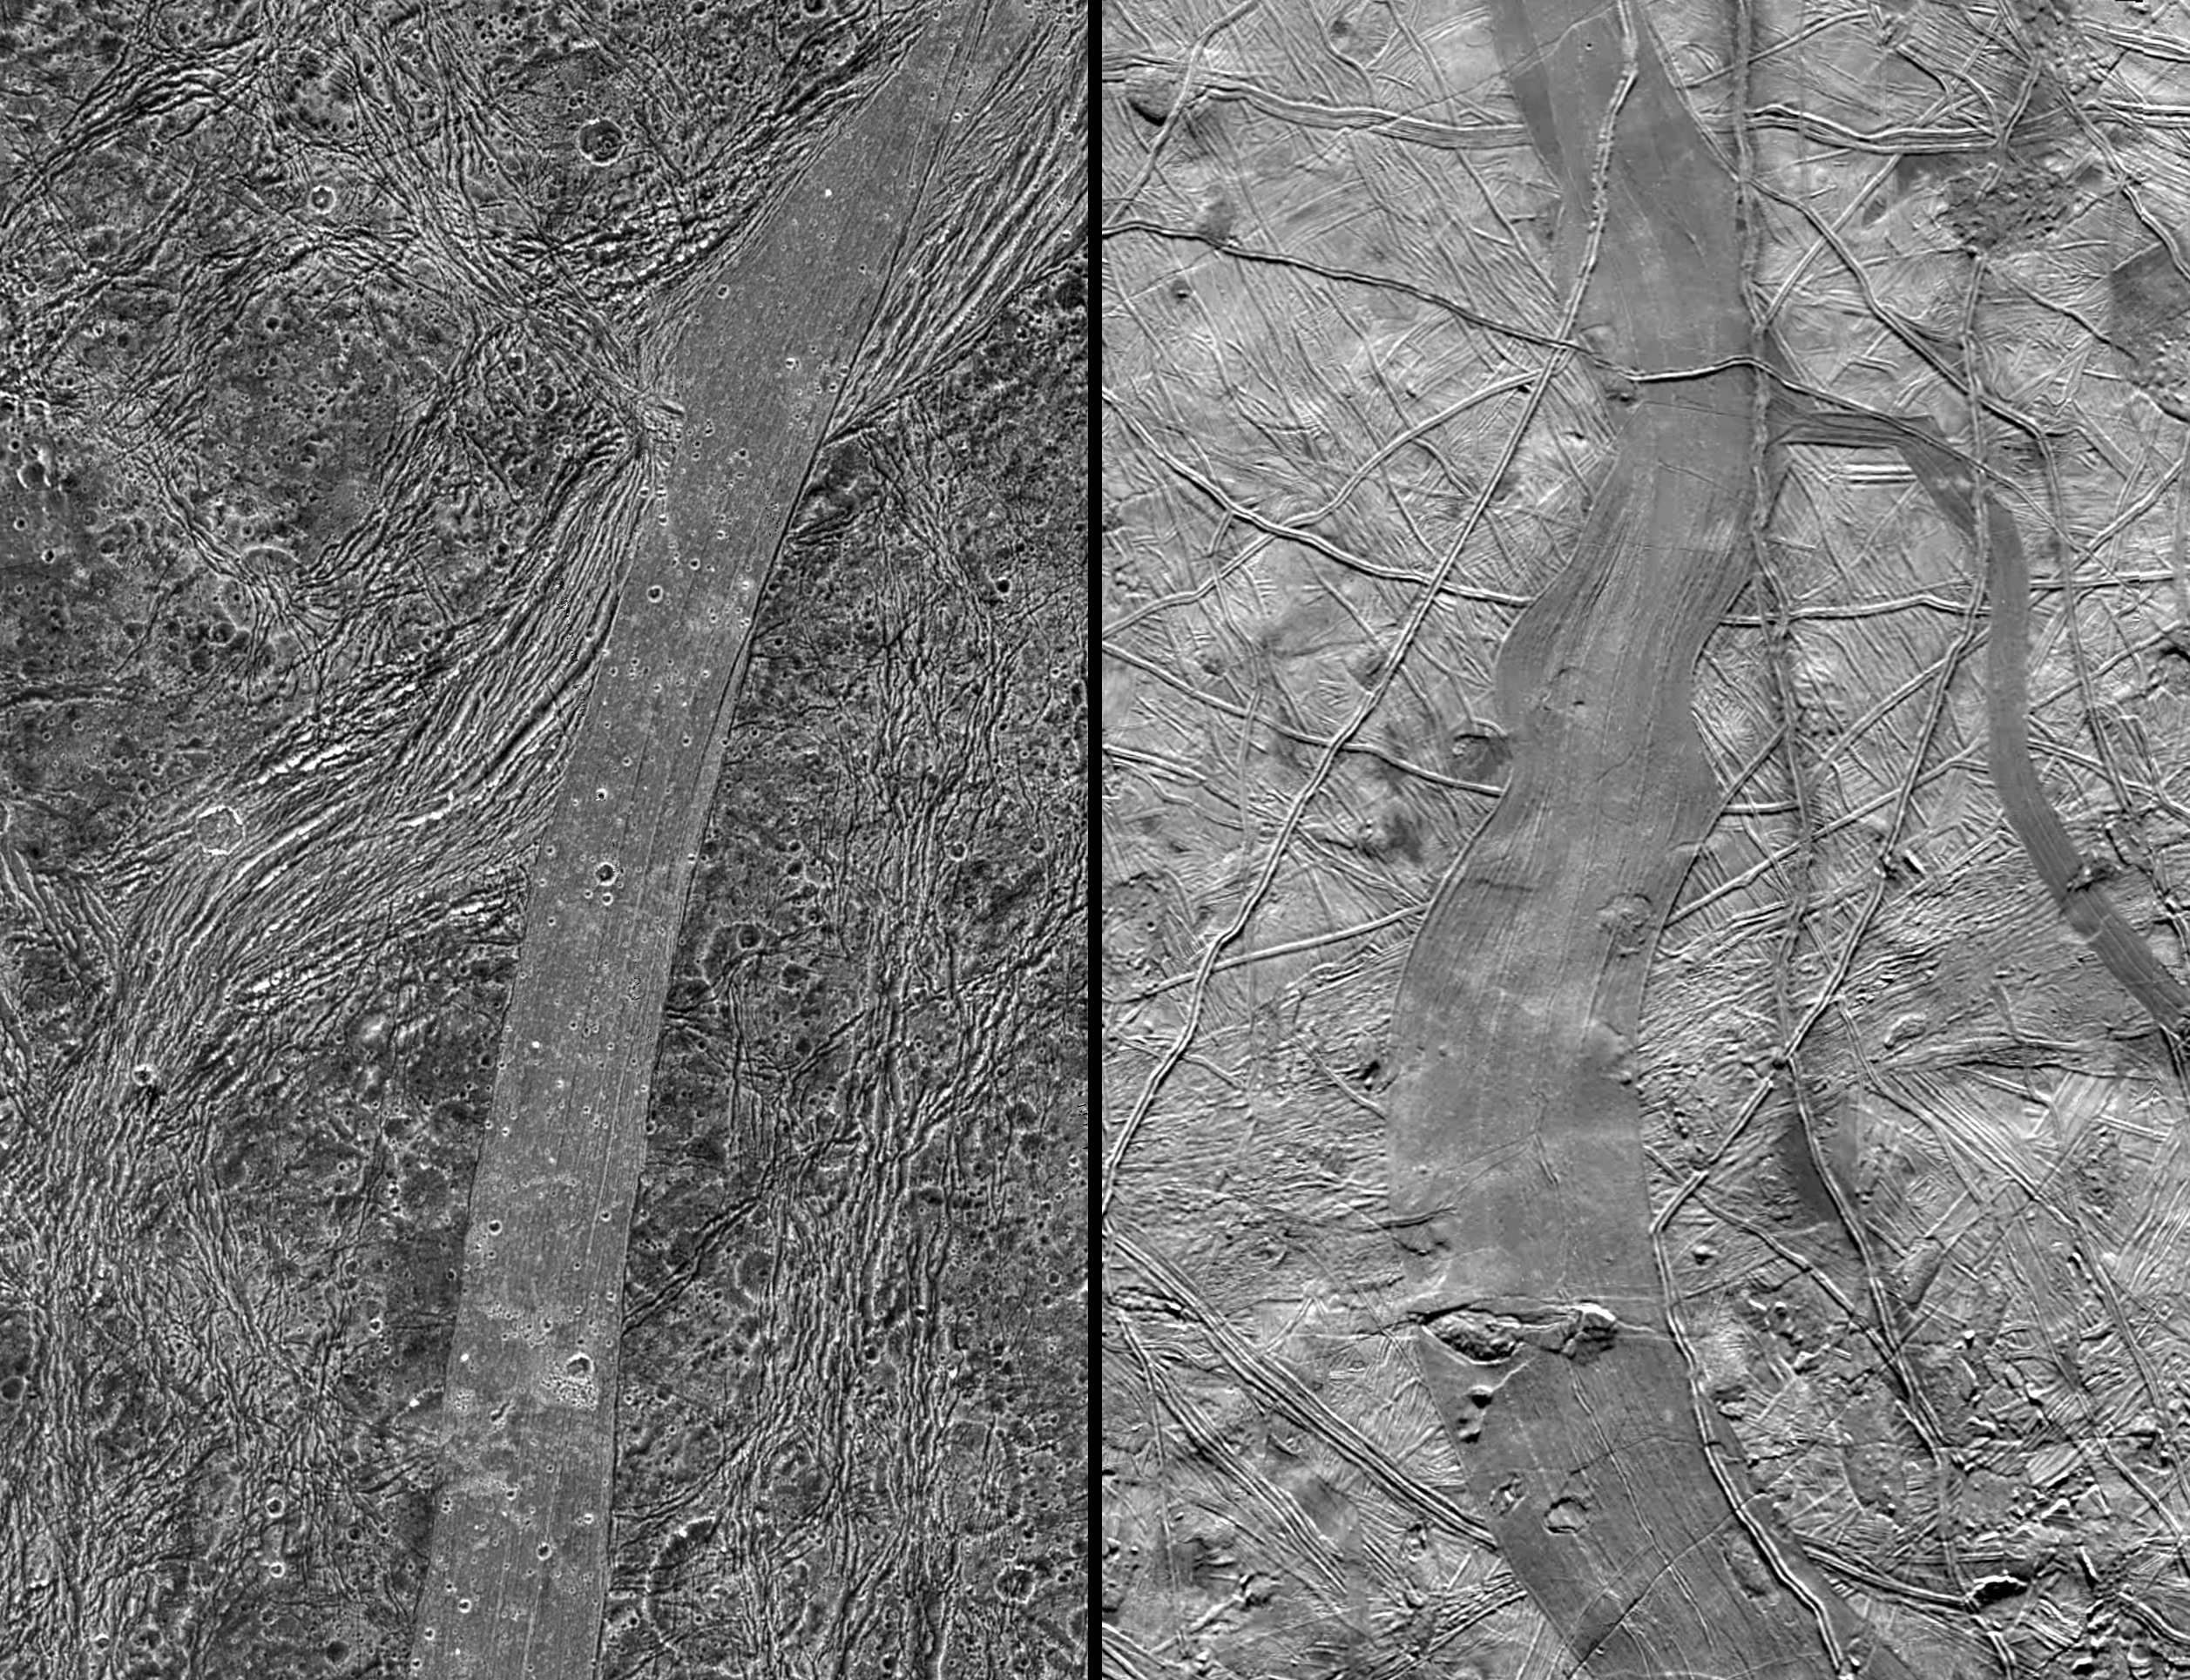

Comparison of Ganymede and Europa features

This image, taken by NASA’s Galileo spacecraft, shows a same-scale comparison between Arbela Sulcus on Jupiter’s moon Ganymede (left) and an unnamed band on another Jovian moon, Europa (right). Arbela Sulcus is one of the smoothest lanes of bright terrain identified on Ganymede, and shows very subtle striations along its length. Arbela contrasts markedly from the surrounding heavily cratered dark terrain.

On Europa, dark bands have formed by tectonic crustal spreading and renewal. Bands have sliced through and completely separated pre-existing features in the surrounding bright ridged plains. The scarcity of craters on Europa illustrates the relative youth of its surface compared to Ganymede’s.

Unusual for Ganymede, it is possible that Arbela Sulcus has formed by complete separation of Ganymede’s icy crust, like bands on Europa. Prominent fractures on either side of Arbela appear to have been offset by about 65 kilometers (about 40 miles) along the length of the area of furrows and ridges, suggesting that strike-slip faulting was important in the formation of Arbela Sulcus.

In the Ganymede image, north is to the upper left of the picture and the Sun illuminates the surface from the west. The image, centered at -14degrees latitude and 347 degrees longitude, covers an area approximately 258 by 116 kilometers (160 by 72 miles.) The resolution is 133 meters (436 feet) per picture element. The images were taken on May 20, 2000, at a range of 13,100 kilometers (8,100 miles).

In the Europa image, north is to the left of the picture and the Sun illuminates the surface from the east. The image, centered at -7 degrees latitude and 236 degrees longitude, covers an area approximately 275 by 424 kilometers (171 by 263 miles.) The resolution is 220 meters (about 720 feet) per picture element (re-sampled here to 133 meters, or 436 feet). The images were taken on Nov. 6, 1997, at a range of 21,500 kilometers (13,360 miles).

The Jet Propulsion Laboratory, Pasadena, Calif., manages the Galileo mission for NASA’s Office of Space Science, Washington, DC. JPL is a division of the California Institute of Technology in Pasadena.

Images and data received from Galileo are posted on the Galileo mission home page at http://solarsystem.nasa.gov/galileo/. Background information and educational context for the images can be found at http://solarsystem.nasa.gov/galileo/gallery/index.cfm.

Images were produced by Brown University, Providence, R.I., http://www.planetary.brown.edu/, DLR (German Aerospace Center) Berlin, http://www.dlr.de/pf/, and University of Arizona, Tempe

Credit: NASA/JPL/Brown University